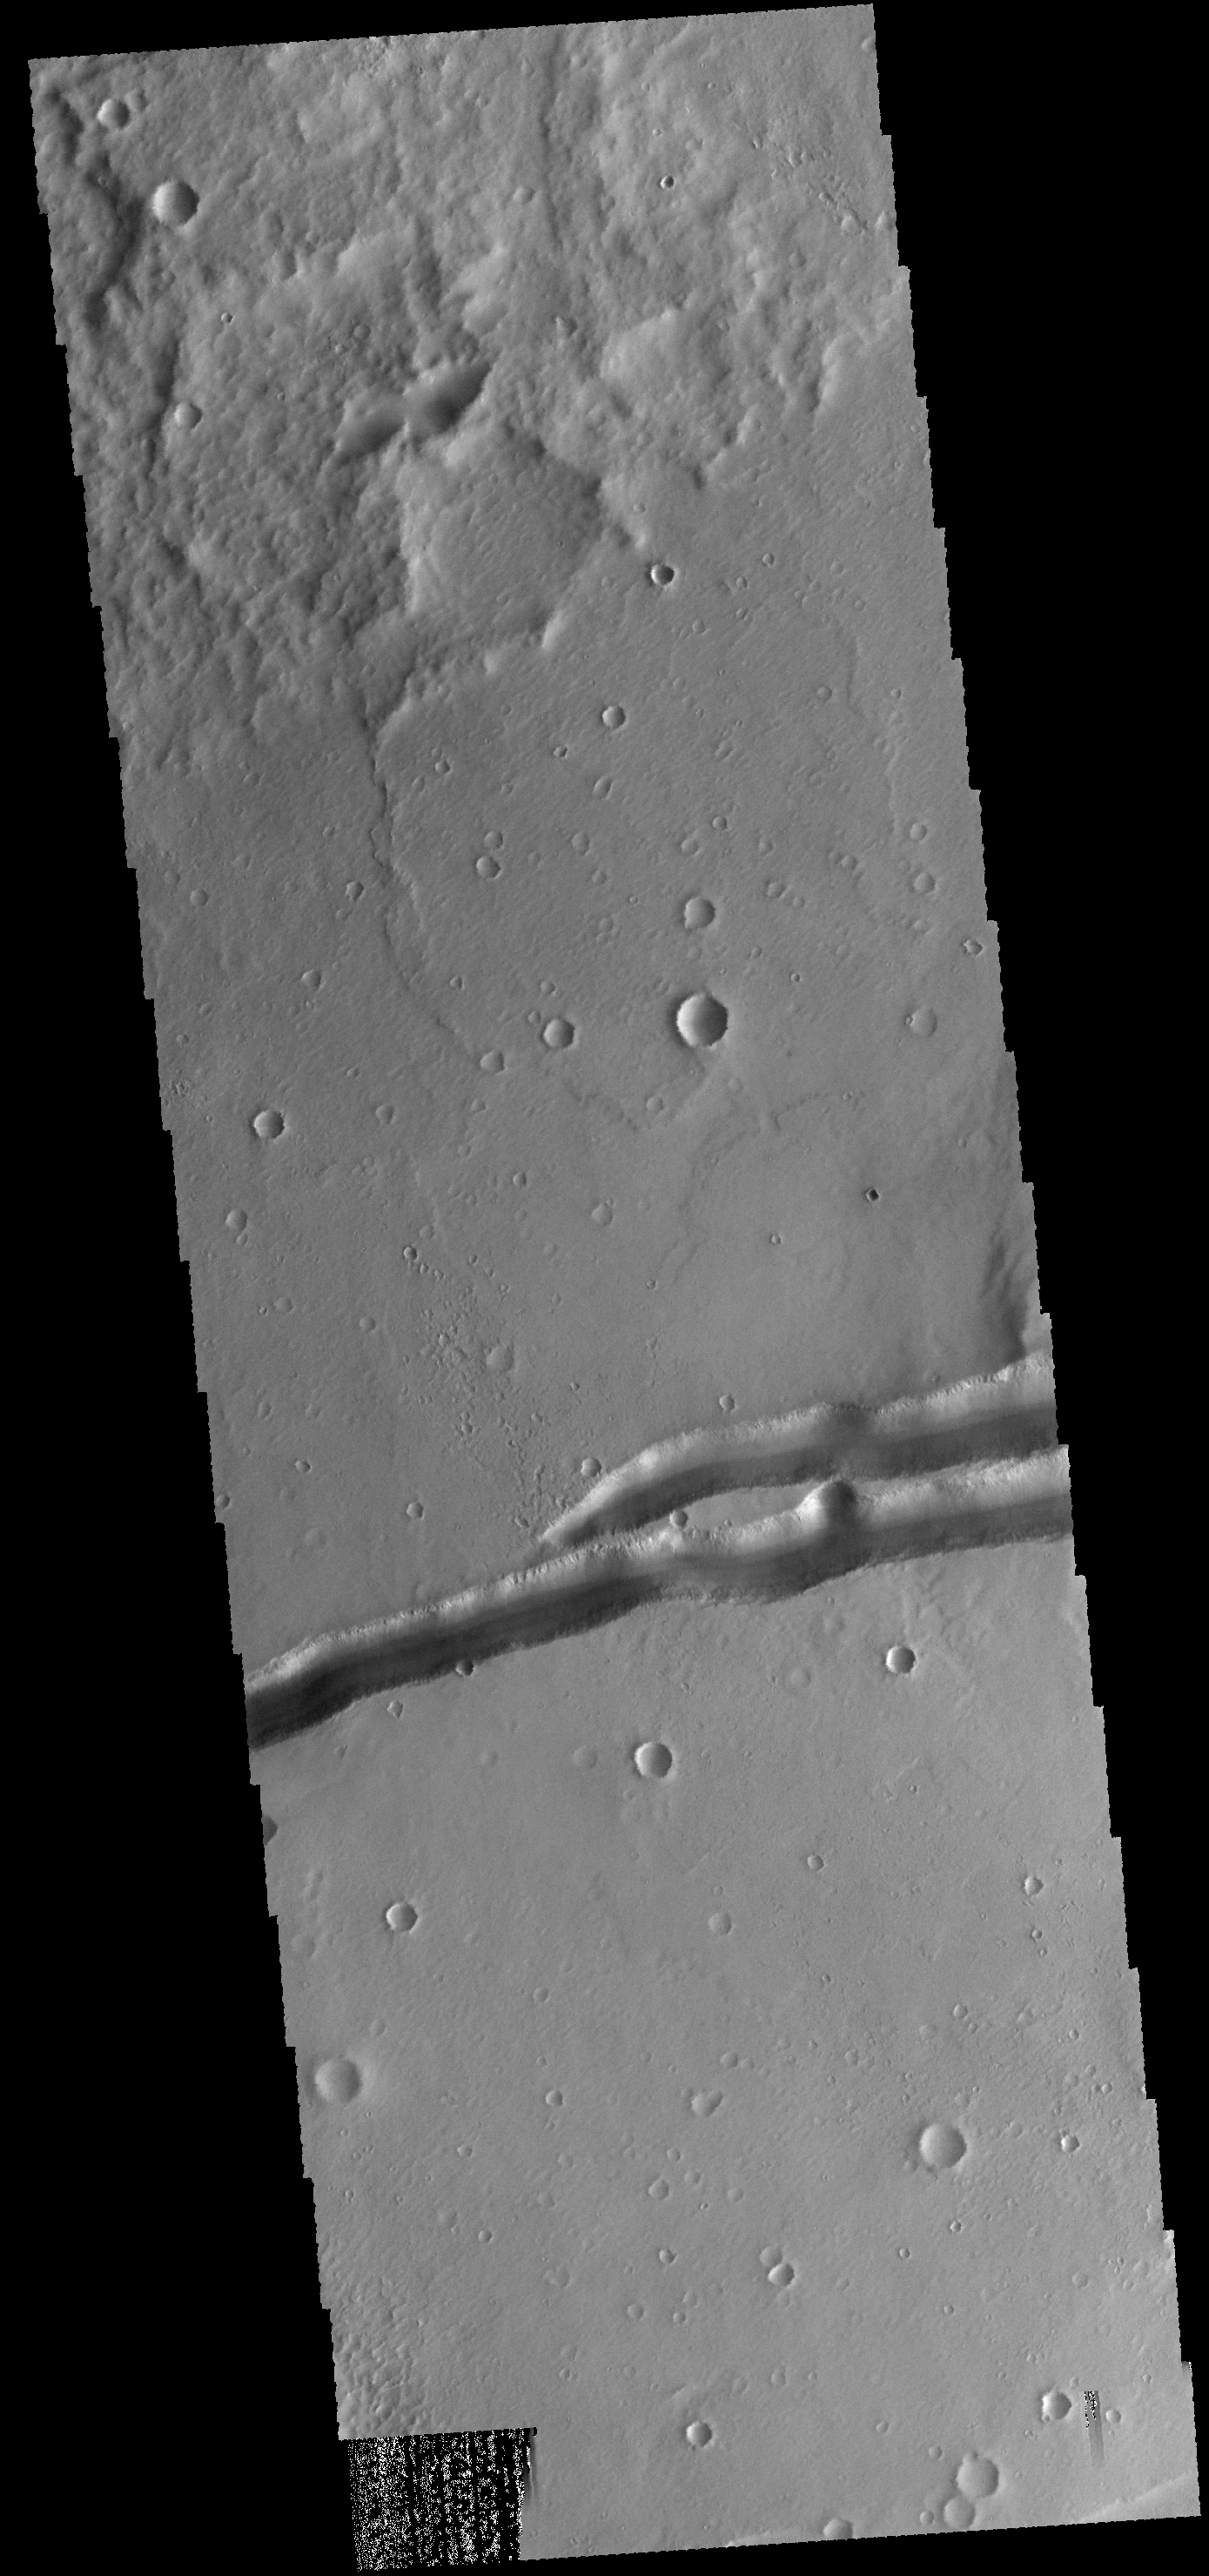

Mangala Fossa

The depression in the center of this VIS image is a graben (fault bounded block of material). This graben is called Mangala Fossa.

Credit: NASA/JPL-Caltech/ASU